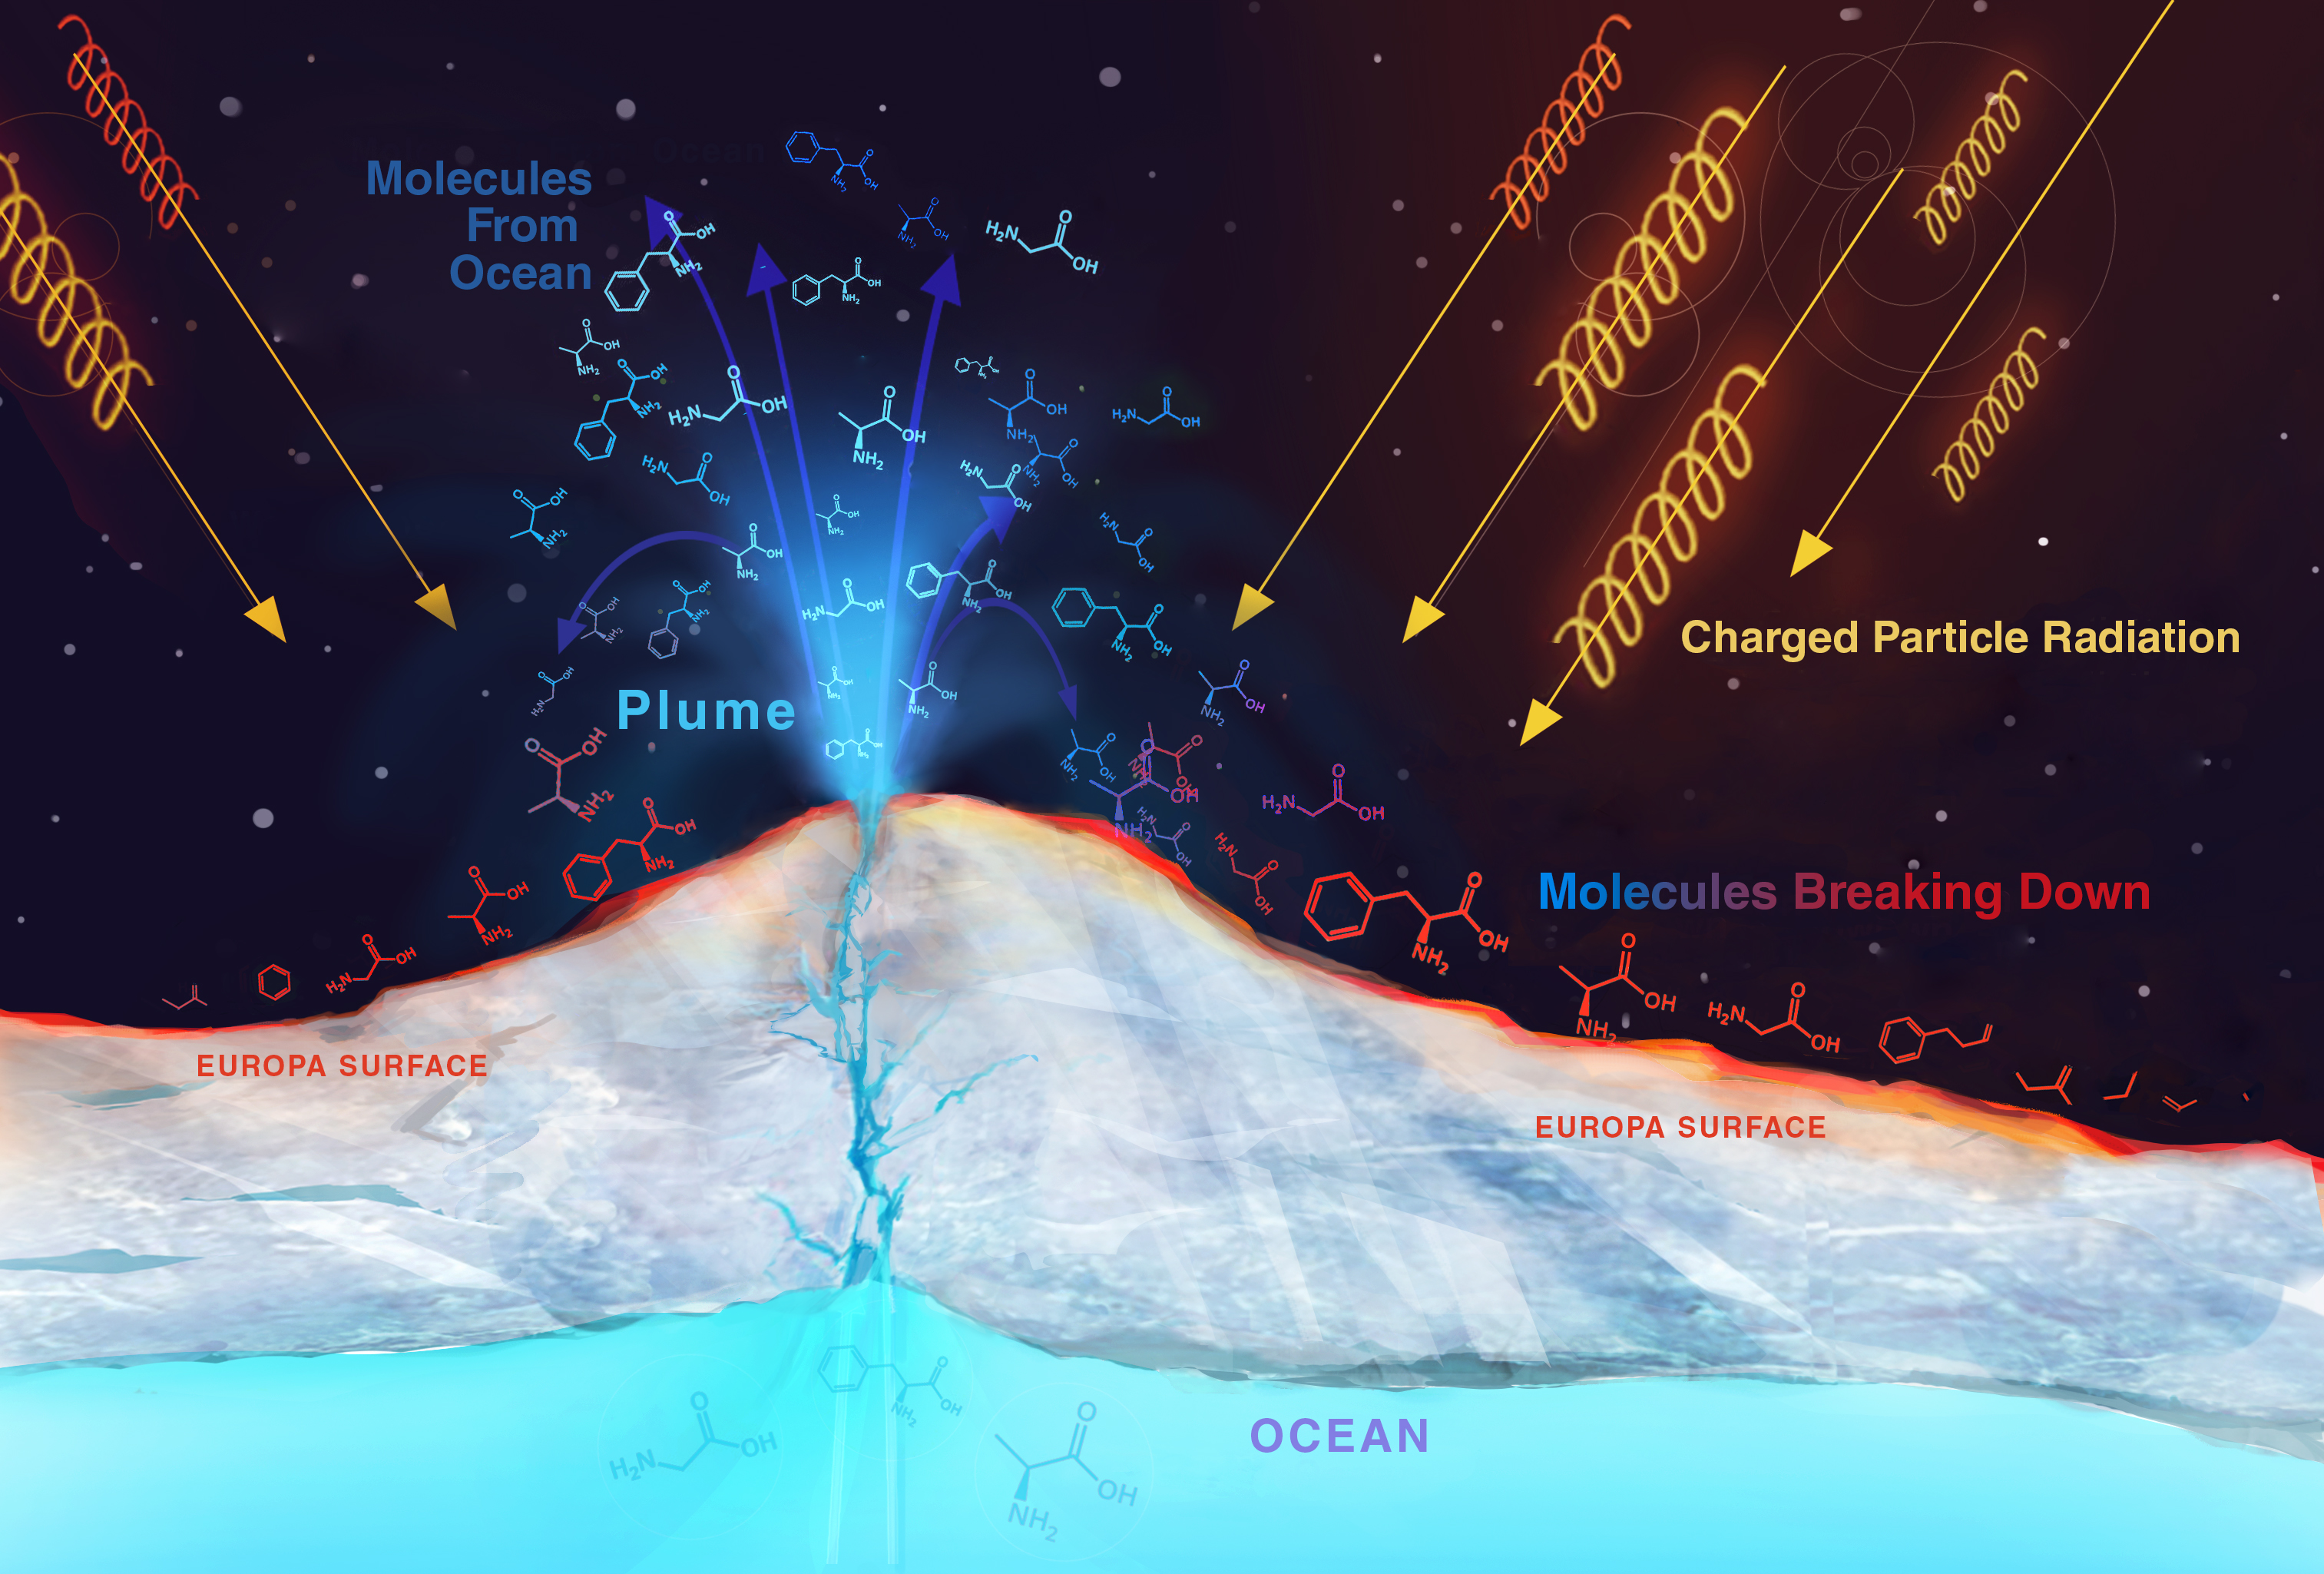

Radiation on Europa (Artist’s Rendering)

Radiation from Jupiter can destroy molecules on Europa’s surface. Material from Europa’s ocean that ends up on the surface of Europa will be bombarded by radiation. The radiation breaks apart molecules and changes the chemical composition of the material, possibly destroying any biosignatures, or chemical signs that could imply the presence of life. To interpret what future space missions find on the surface of Europa we must first understand how material has been modified by radiation.

JPL, a division of Caltech in Pasadena, California, manages the Europa Clipper mission for NASA’s Science Mission Directorate in Washington.

For more information about NASA’s Europa Clipper mission, visit https://www.nasa.gov/europa.

Photojournal Note: These images were updated on Nov. 12, 2018.

Credit: NASA/JPL-Caltech